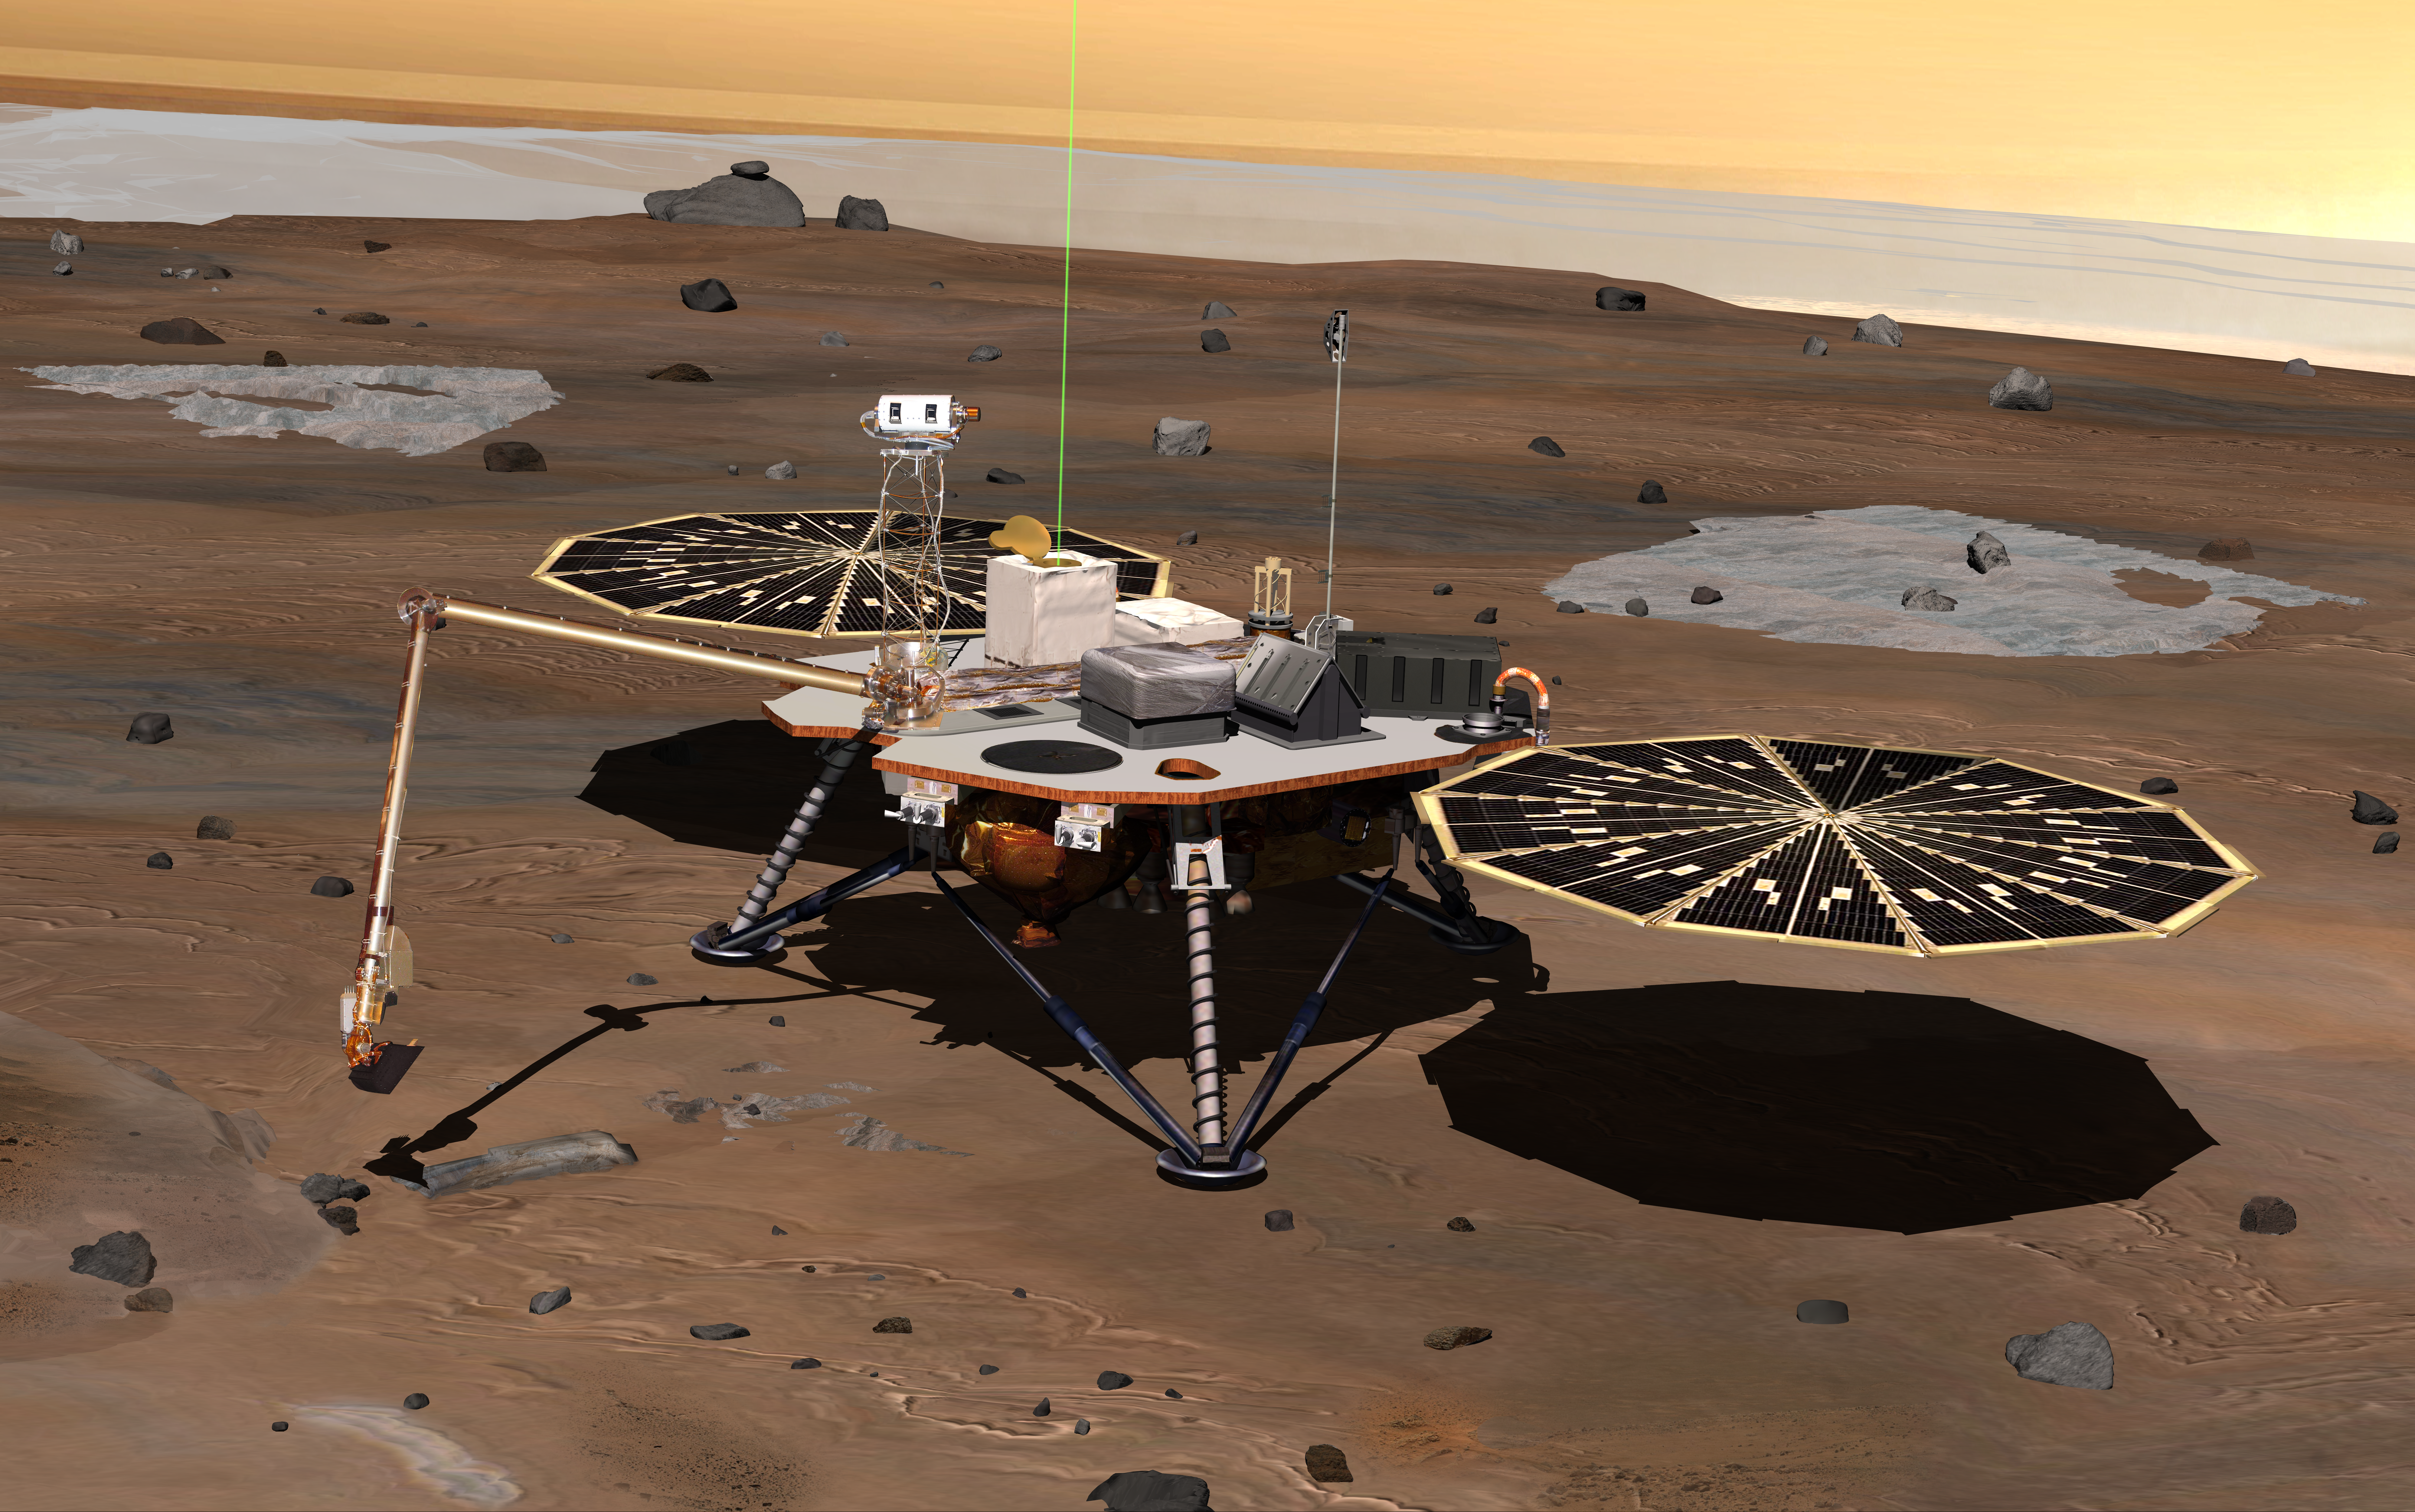

Phoenix Lander on Mars (Artist’s Concept)

NASA’s Phoenix Mars Lander monitors the atmosphere overhead and reaches out to the soil below in this artist’s depiction of the spacecraft fully deployed on the surface of Mars.

Phoenix has been assembled and tested for launch in August 2007 from Cape Canaveral Air Force Station, Fla., and for landing in May or June 2008 on an arctic plain of far-northern Mars. The mission responds to evidence returned from NASA’s Mars Odyssey orbiter in 2002 indicating that most high-latitude areas on Mars have frozen water mixed with soil within arm’s reach of the surface.

Phoenix will use a robotic arm to dig down to the expected icy layer. It will analyze scooped-up samples of the soil and ice for factors that will help scientists evaluate whether the subsurface environment at the site ever was, or may still be, a favorable habitat for microbial life. The instruments on Phoenix will also gather information to advance understanding about the history of the water in the icy layer. A weather station on the lander will conduct the first study Martian arctic weather from ground level.

The vertical green line in this illustration shows how the weather station on Phoenix will use a laser beam from a lidar instrument to monitor dust and clouds in the atmosphere. The dark “wings” to either side of the lander’s main body are solar panels for providing electric power.

The Phoenix mission is led by Principal Investigator Peter H. Smith of the University of Arizona, Tucson, with project management at NASA’s Jet Propulsion Laboratory and development partnership with Lockheed Martin Space Systems, Denver. International contributions for Phoenix are provided by the Canadian Space Agency, the University of Neuchatel (Switzerland), the University of Copenhagen (Denmark), the Max Planck Institute (Germany) and the Finnish Meteorological institute. JPL is a division of the California Institute of Technology in Pasadena.

Photojournal Note: As planned, the Phoenix lander, which landed May 25, 2008 23:53 UTC, ended communications in November 2008, about six months after landing, when its solar panels ceased operating in the dark Martian winter.

Credit: NASA/JPL/UA/Lockheed Martin